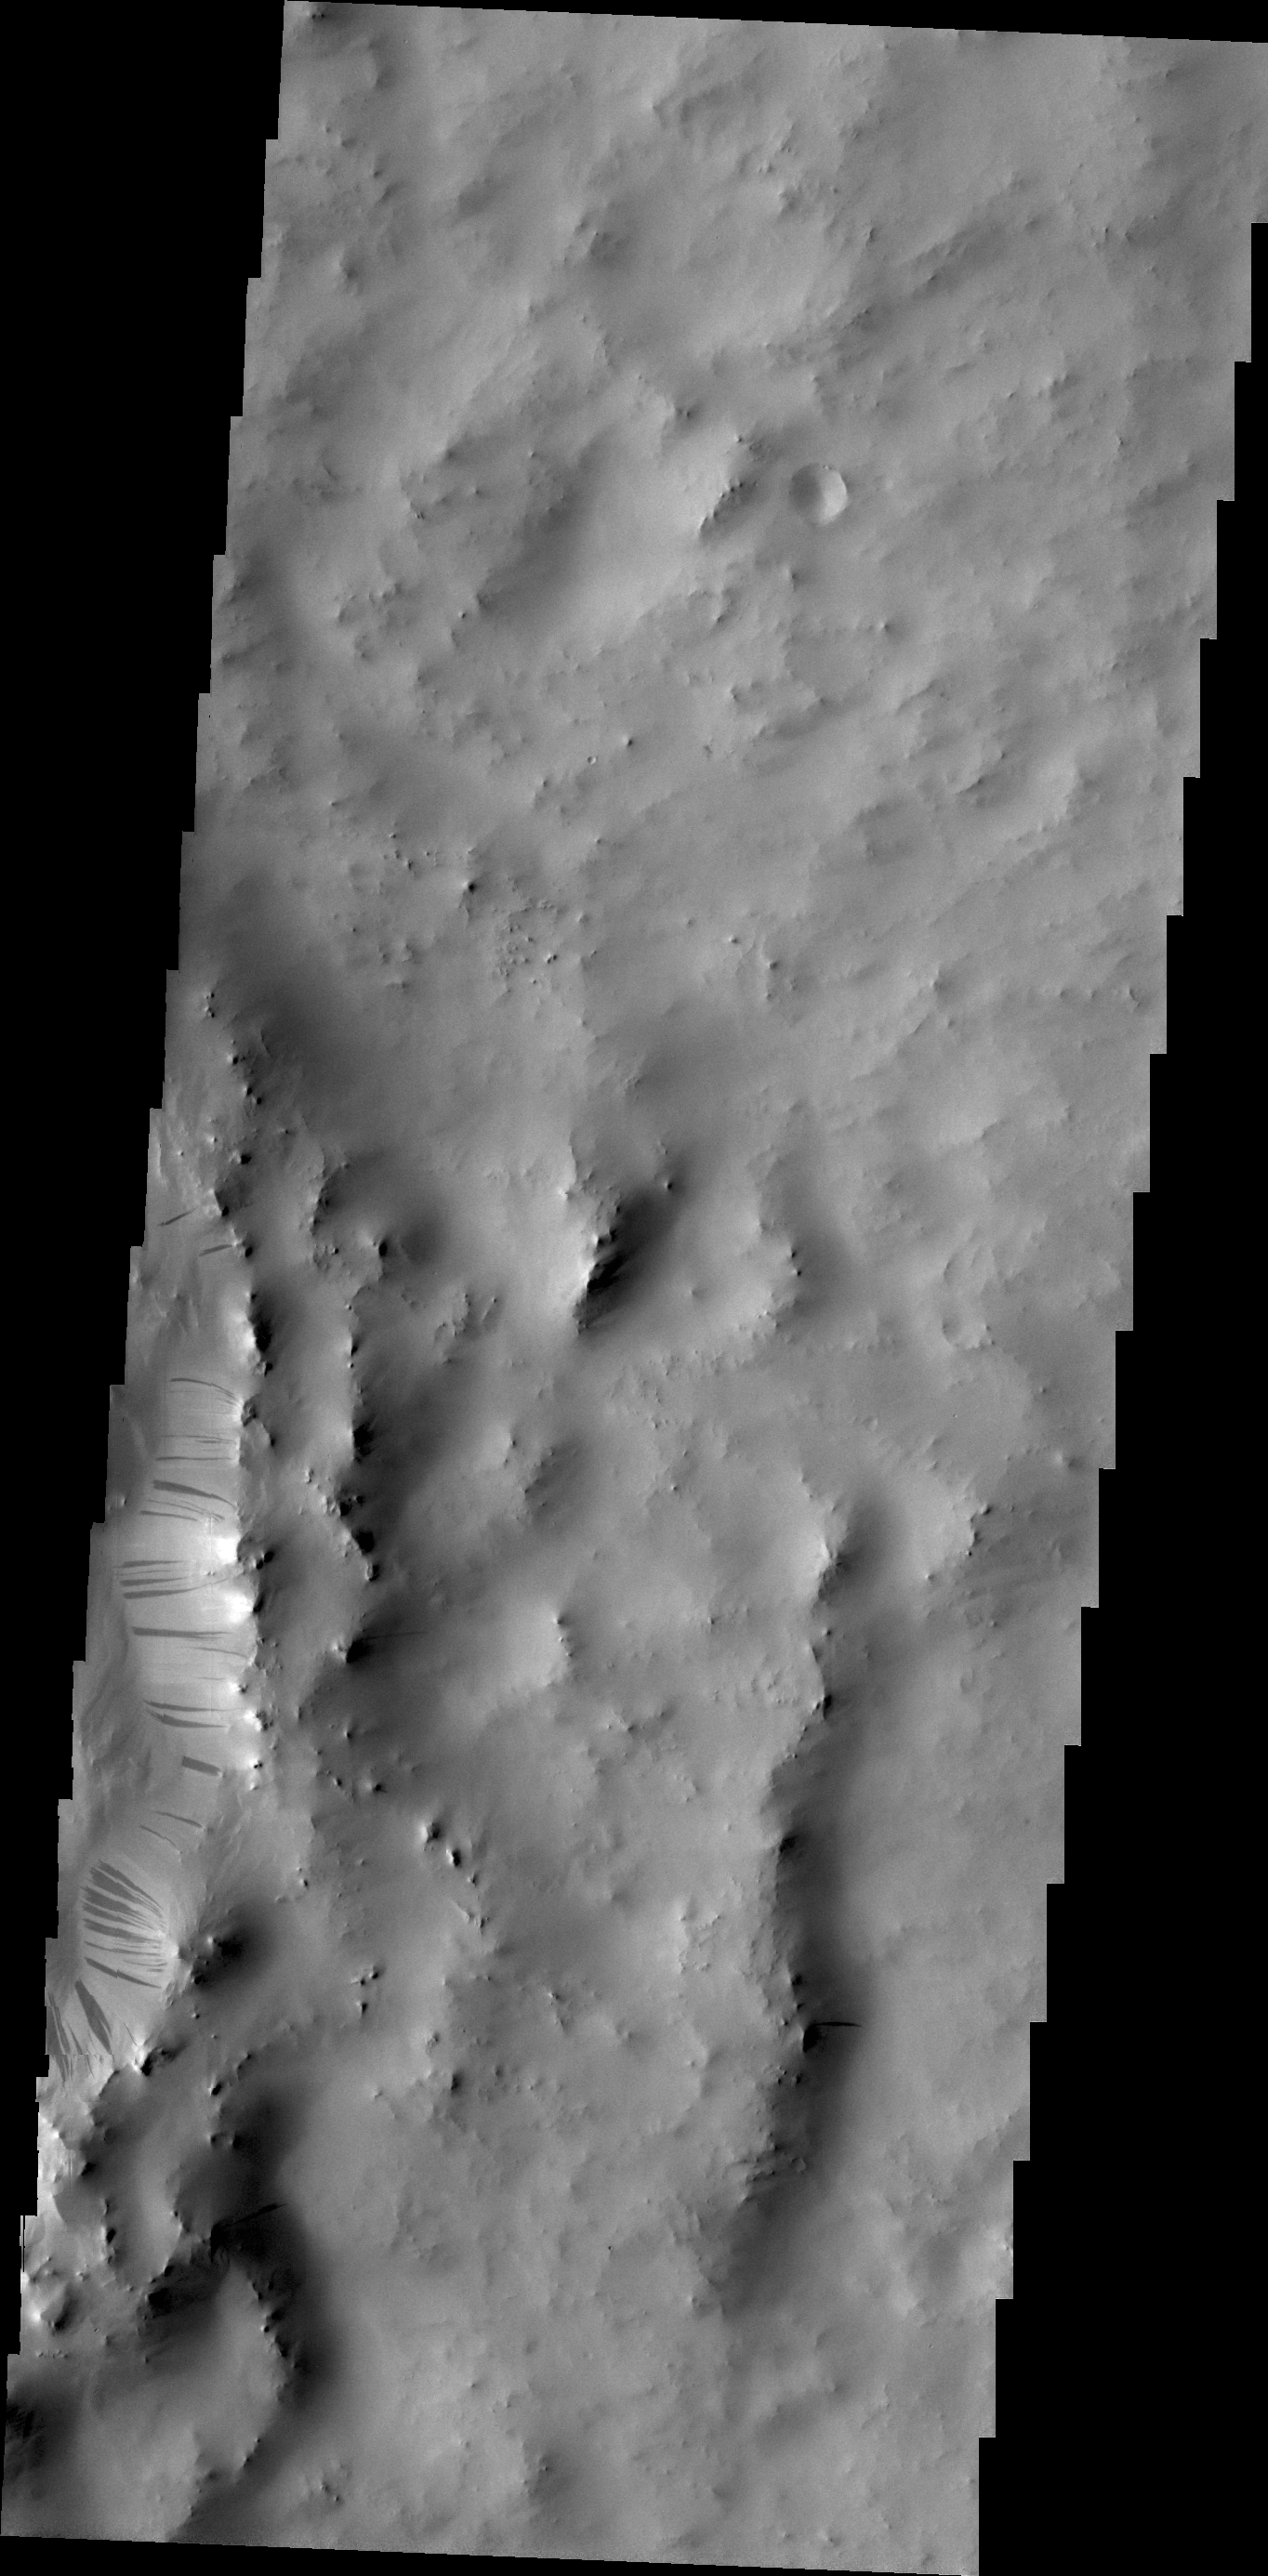

Dark Slope Streaks

Dark streaks mark the inner rim of this unnamed crater in Terra Sabaea.

Credit: NASA/JPL/ASU